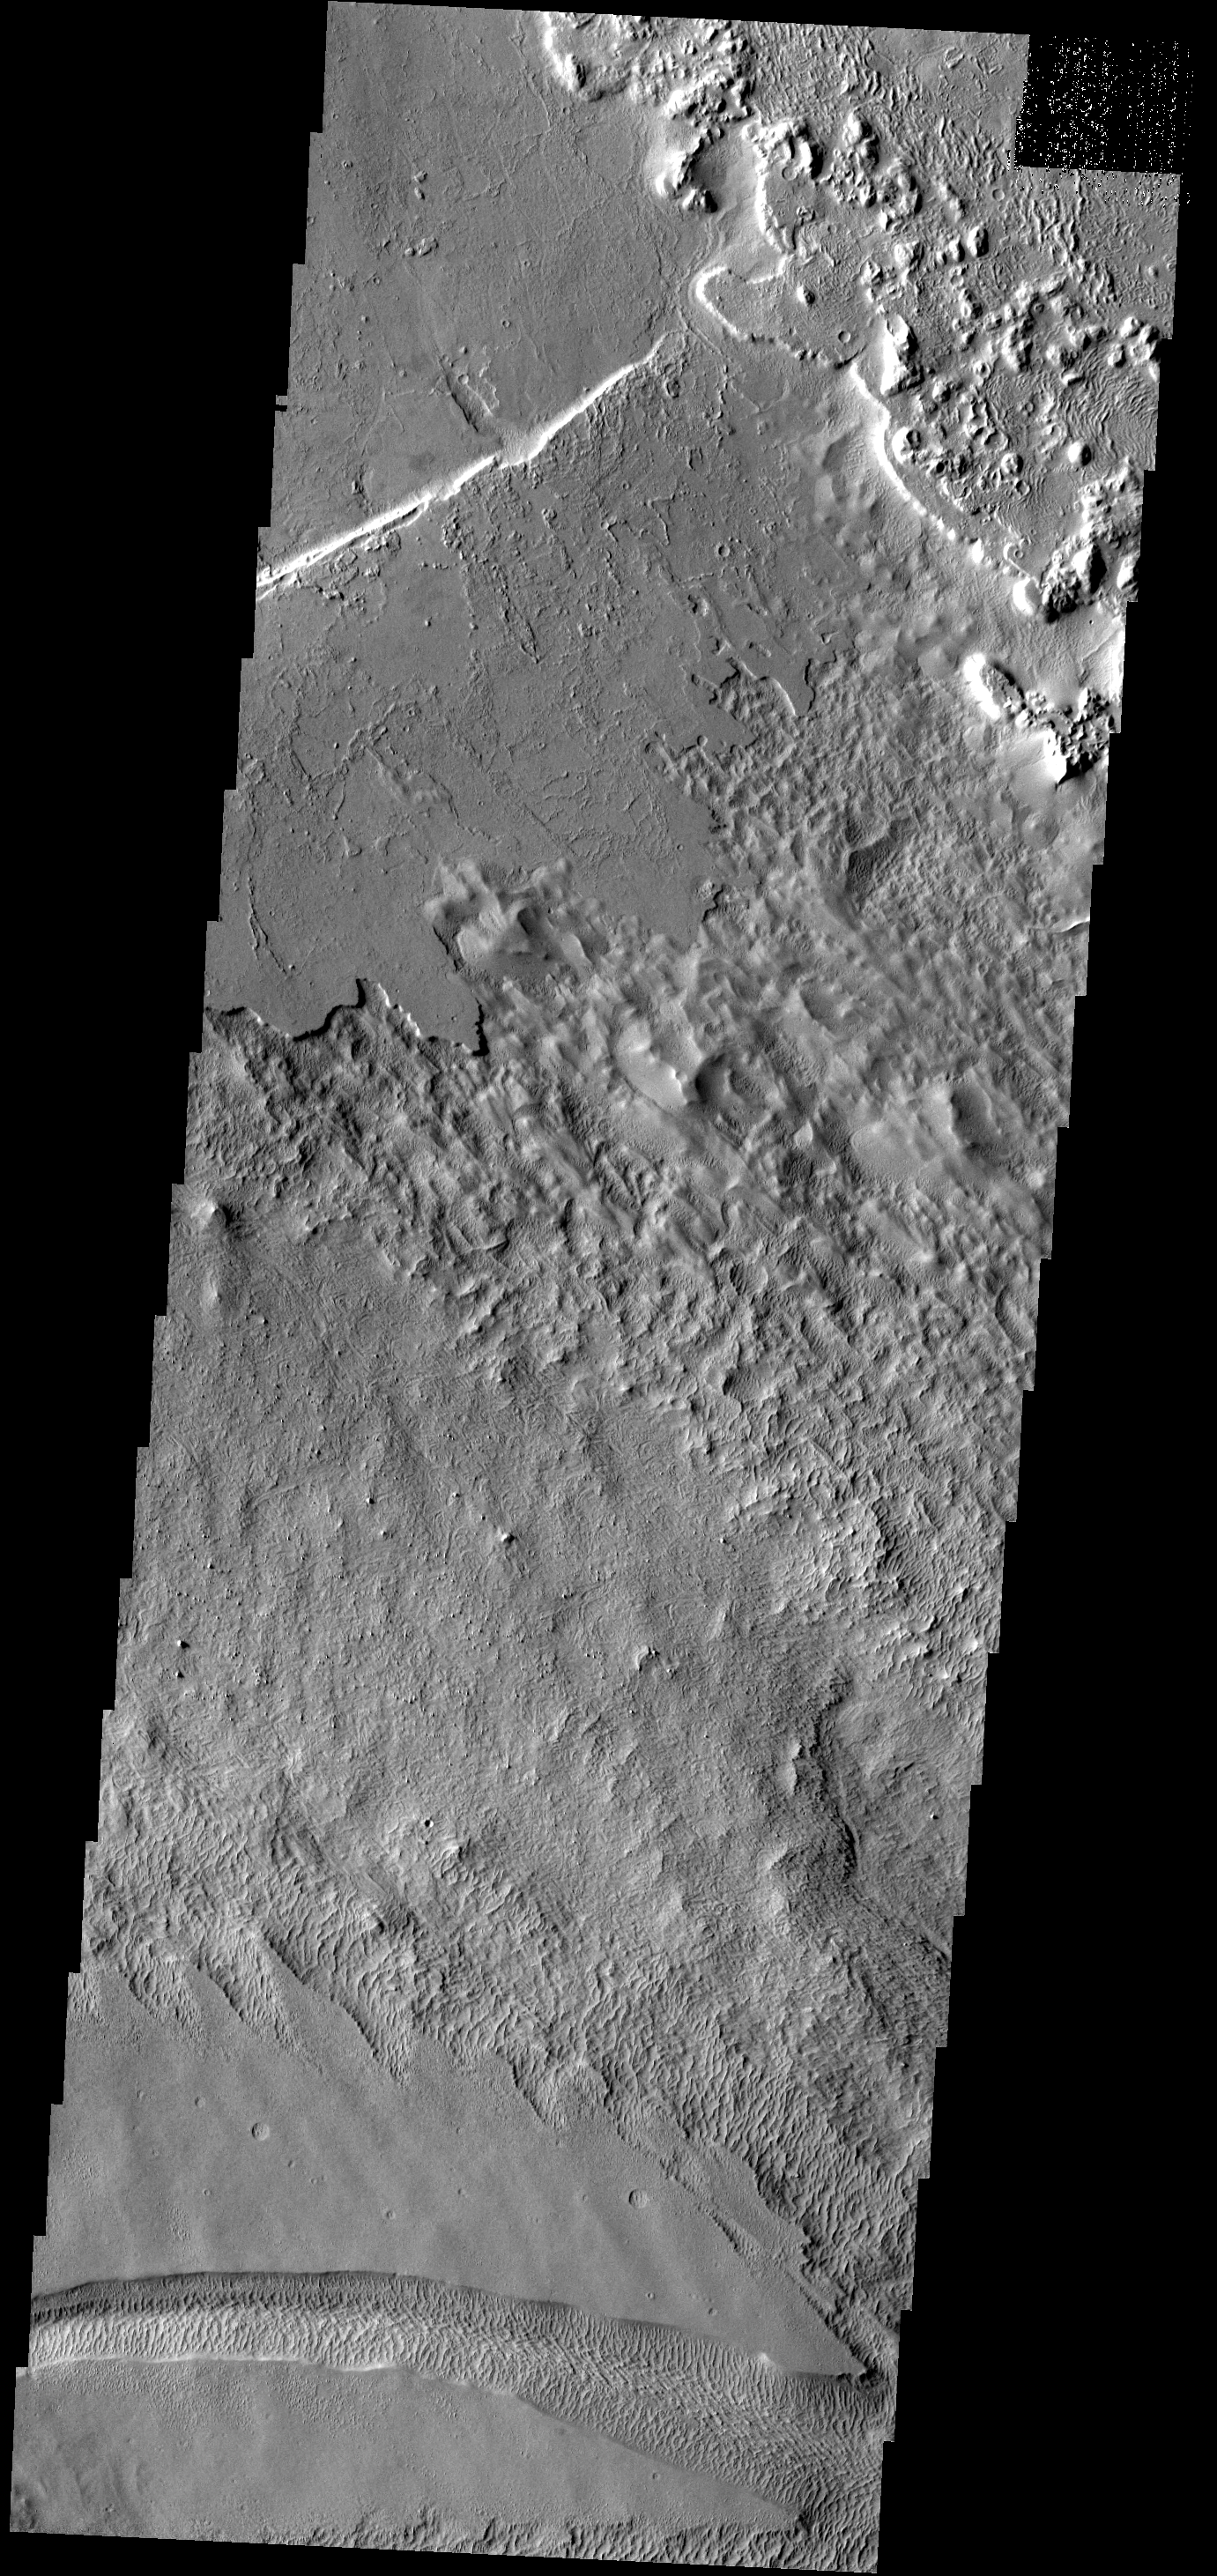

Wind and Lava

In this image wind seems to be the dominant process, but lava flows are still recognizable from the surface texture. It appears that the lava flow (top left) is relatively thin, and the material below is easily eroded by the wind.

Image information: VIS instrument. Latitude 8.5N, Longitude 233.6E. 18 meter/pixel resolution.

Please see the THEMIS Data Citation Note for details on crediting THEMIS images.

Note: this THEMIS visual image has not been radiometrically nor geometrically calibrated for this preliminary release. An empirical correction has been performed to remove instrumental effects. A linear shift has been applied in the cross-track and down-track direction to approximate spacecraft and planetary motion. Fully calibrated and geometrically projected images will be released through the Planetary Data System in accordance with Project policies at a later time.

NASA’s Jet Propulsion Laboratory manages the 2001 Mars Odyssey mission for NASA’s Office of Space Science, Washington, D.C. The Thermal Emission Imaging System (THEMIS) was developed by Arizona State University, Tempe, in collaboration with Raytheon Santa Barbara Remote Sensing. The THEMIS investigation is led by Dr. Philip Christensen at Arizona State University. Lockheed Martin Astronautics, Denver, is the prime contractor for the Odyssey project, and developed and built the orbiter. Mission operations are conducted jointly from Lockheed Martin and from JPL, a division of the California Institute of Technology in Pasadena.

Credit: NASA/JPL/ASU